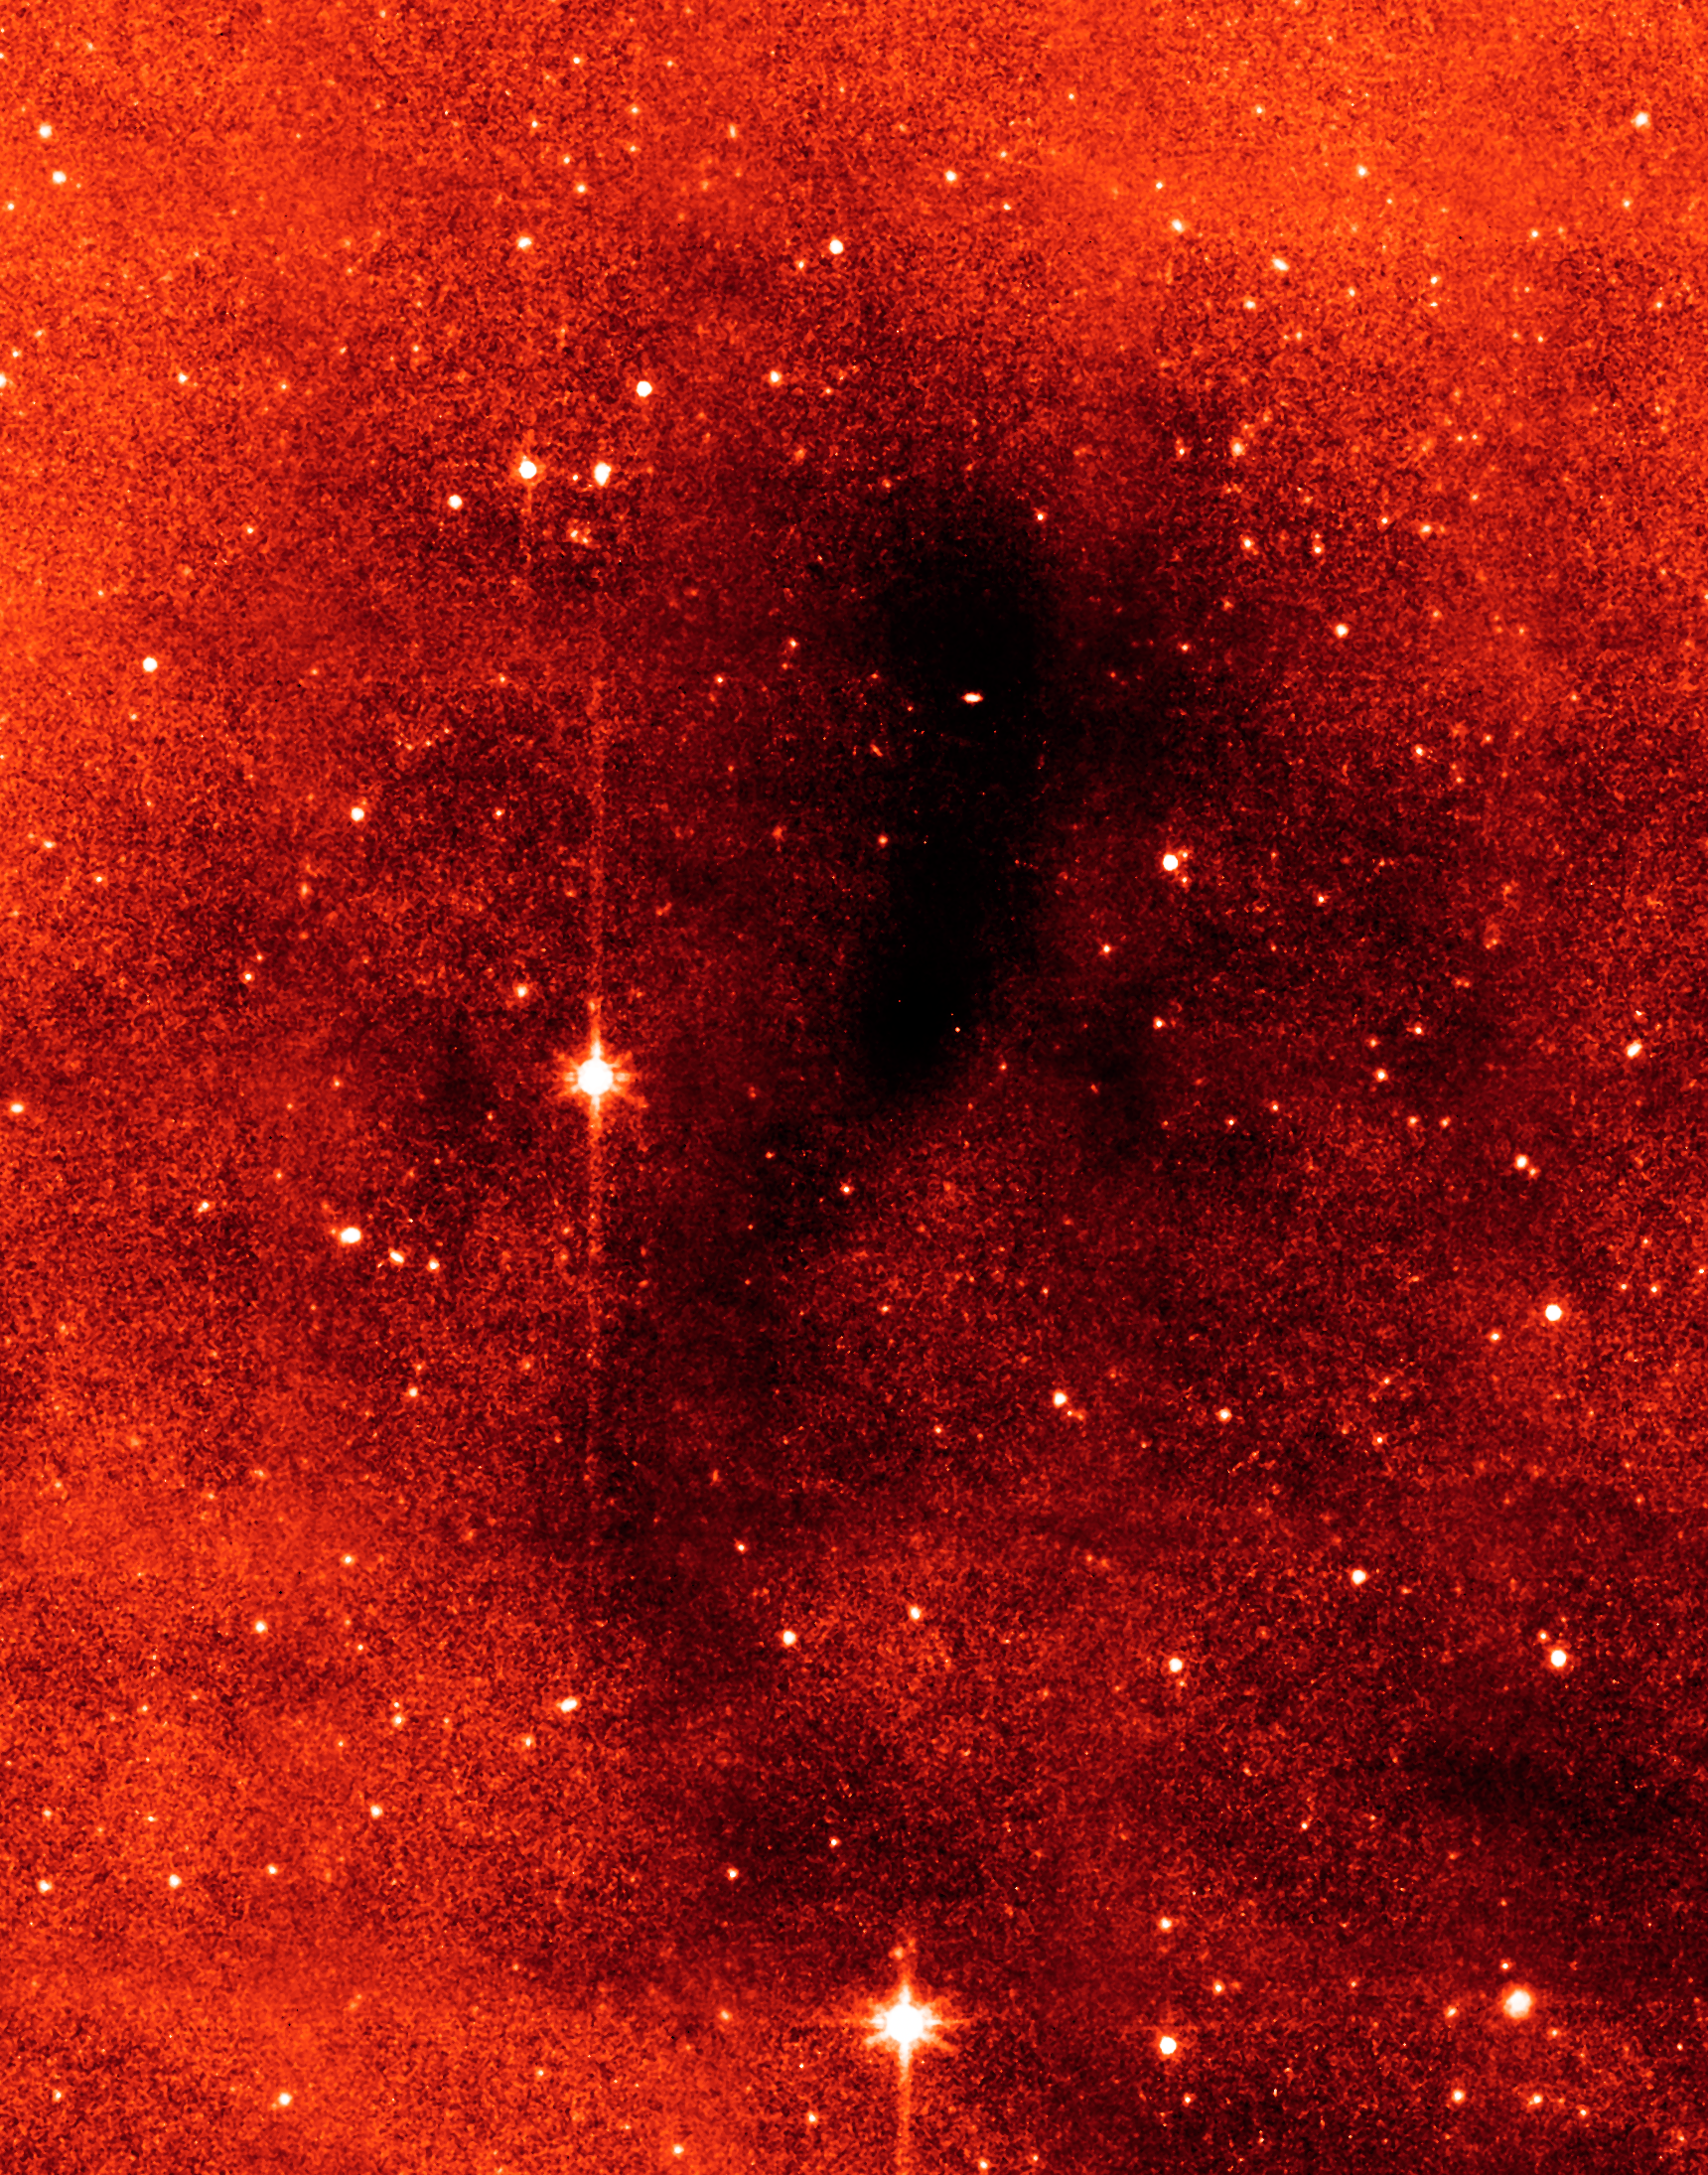

An Unexpected Scattering of Light

This series of images from NASA's Spitzer Space Telescope shows a dark mass of gas and dust, called a core, where new stars and planets will likely spring up.

This image shows the core as seen at longer wavelengths of infrared light (8 microns); when viewed at this wavelength, the core appears dark.

This particular core lies deep within a larger dark cloud called L183. Spitzer's infrared vision allows it to peer into the dark cloud to see the even darker cores buried inside.

The observations were made with Spitzer's infrared array camera (IRAC).

Credit: NASA/JPL-Caltech/L. Pagani (Observatoire de Paris/CNRS)